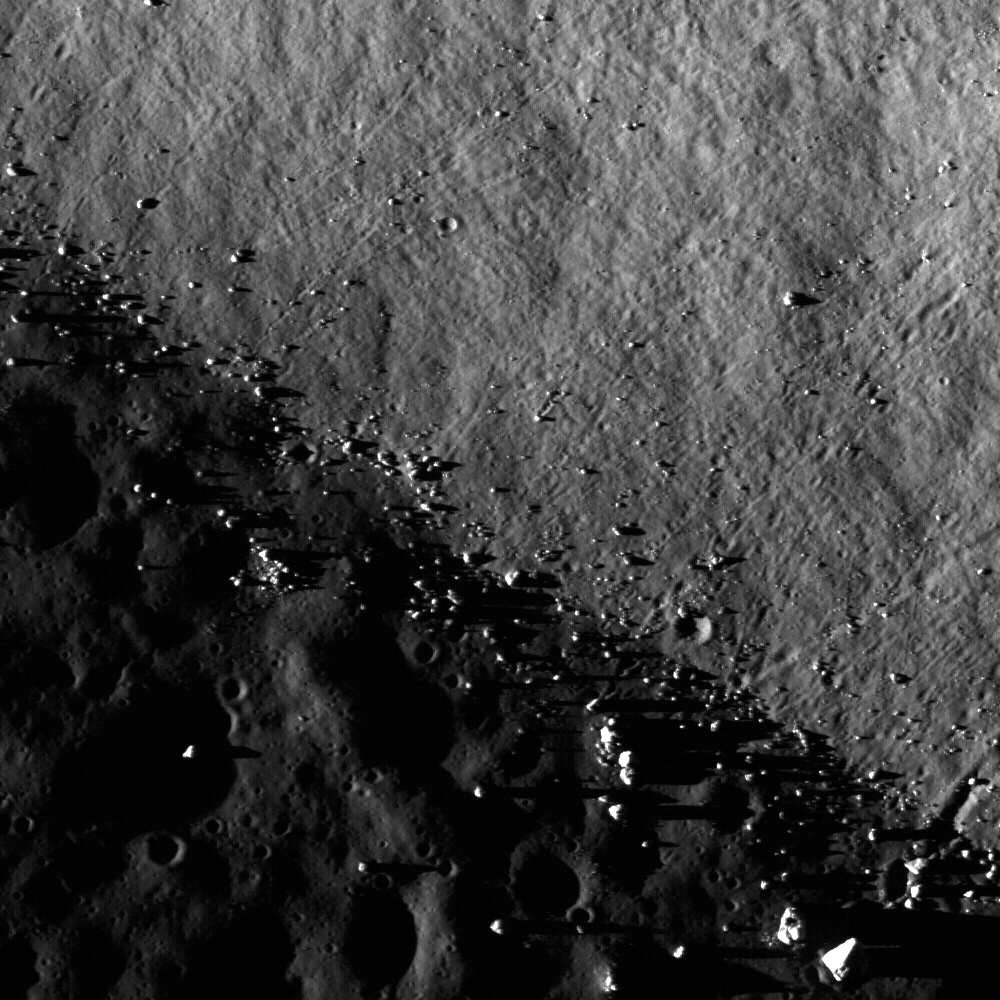

Central Peak/Mare Boundary

The central peak of Tsiolkovskiy crater is surrounded with mare basalt. This NAC frame shows where boulders rolled down the central peak and onto the mare basalt (note the boulder trails). The central peaks of larger lunar craters like Tsiolkovskiy are of particular scientific interest, because they expose rocks uplifted from great depth during the impact process. This image is 890 meters, or 2919 feet, wide with an incidence angle of 88°.

NASA’s Goddard Space Flight Center built and manages the mission for the Exploration Systems Mission Directorate at NASA Headquarters in Washington. The Lunar Reconnaissance Orbiter Camera was designed to acquire data for landing site certification and to conduct polar illumination studies and global mapping. Operated by Arizona State University, LROC consists of a pair of narrow-angle cameras (NAC) and a single wide-angle camera (WAC). The mission is expected to return over 70 terabytes of image data.

Credit: NASA/GSFC/Arizona State University